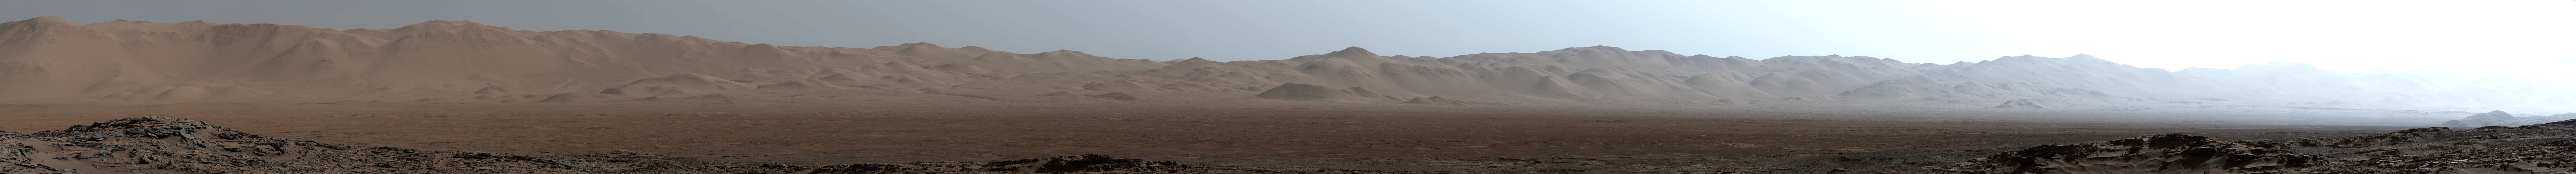

Northern Portion of Gale Crater Rim Viewed from ‘Naukluft Plateau’

Figure 1

Download the full resolution TIFF file

This early-morning view from the Mast Camera (Mastcam) on NASA’s Curiosity Mars rover covers a field of view of about 130 degrees of the inner wall of Gale Crater. It was acquired during a period when there was very little dust or haze in the atmosphere, so conditions were optimal for long-distance imaging. The right side of the image fades into the glare of the rising sun.

Mastcam’s right-eye camera, which has a telephoto lens, took the component images on March 16, 2016, during the 1,284th sol, or Martian day, of Curiosity’s work on Mars. The rover’s location was on the “Naukluft Plateau” of lower Mount Sharp, inside Gale Crater. The view spans from west-northwest on the left to northeast on the right. Details of the morphology (shape and pattern of features) on the wall, which include gullies, channels and debris fans help geologists understand the processes that have shaped the crater and transported sediments — sand, pebbles and larger rocks — down to the floor of the crater. Some of the foothills show layers morphologically not unlike the layers Curiosity is exploring near the base of Mount Sharp, suggesting that the crater was filled along the north wall with sediments that have in large part now been eroded away, much as happened closer to Mount Sharp.

The scene is presented with a color adjustment that approximates white balancing, to resemble how the terrain would appear under daytime lighting conditions on Earth.

Figure 1 includes labels on three peaks of the crater wall, for scale and position reference. The peak labeled “A,” near the left end of the panorama, is at azimuth 291.8 degrees east of north and 18.1 miles (29.1 kilometers) away from the rover’s position. It rises about 6,200 feet (1,900 meters) above the closest point on the floor of the crater. Peak “B,” at azimuth 357.2 degrees east of north (or 2.8 degrees from north), is about 17.6 miles (28.4 kilometers) away and rises about 3,900 feet (1,200 meters) above the base of its foothills. Peak “C,” at azimuth 33.6 degrees east of north, is about 27.3 miles (45.5 kilometers) distant and rises about 6,200 feet (1,900 meters) above the base of its foothills.

NASA’s Jet Propulsion Laboratory, a division of the California Institute of Technology, Pasadena, manages the Mars Science Laboratory Project for NASA’s Science Mission Directorate, Washington. JPL designed and built the project’s Curiosity rover and its Navcam. For more information about Curiosity, visit http://www.nasa.gov/msl and http://mars.jpl.nasa.gov/msl.

Photojournal Note: The main image is also available in full resolution TIFF file PIA20333_full.tif. This file may be too large to view from a browser; it can be downloaded onto your desktop by right-clicking on the previous link and viewed with image viewing software.

Credit: NASA/JPL-Caltech/MSSS